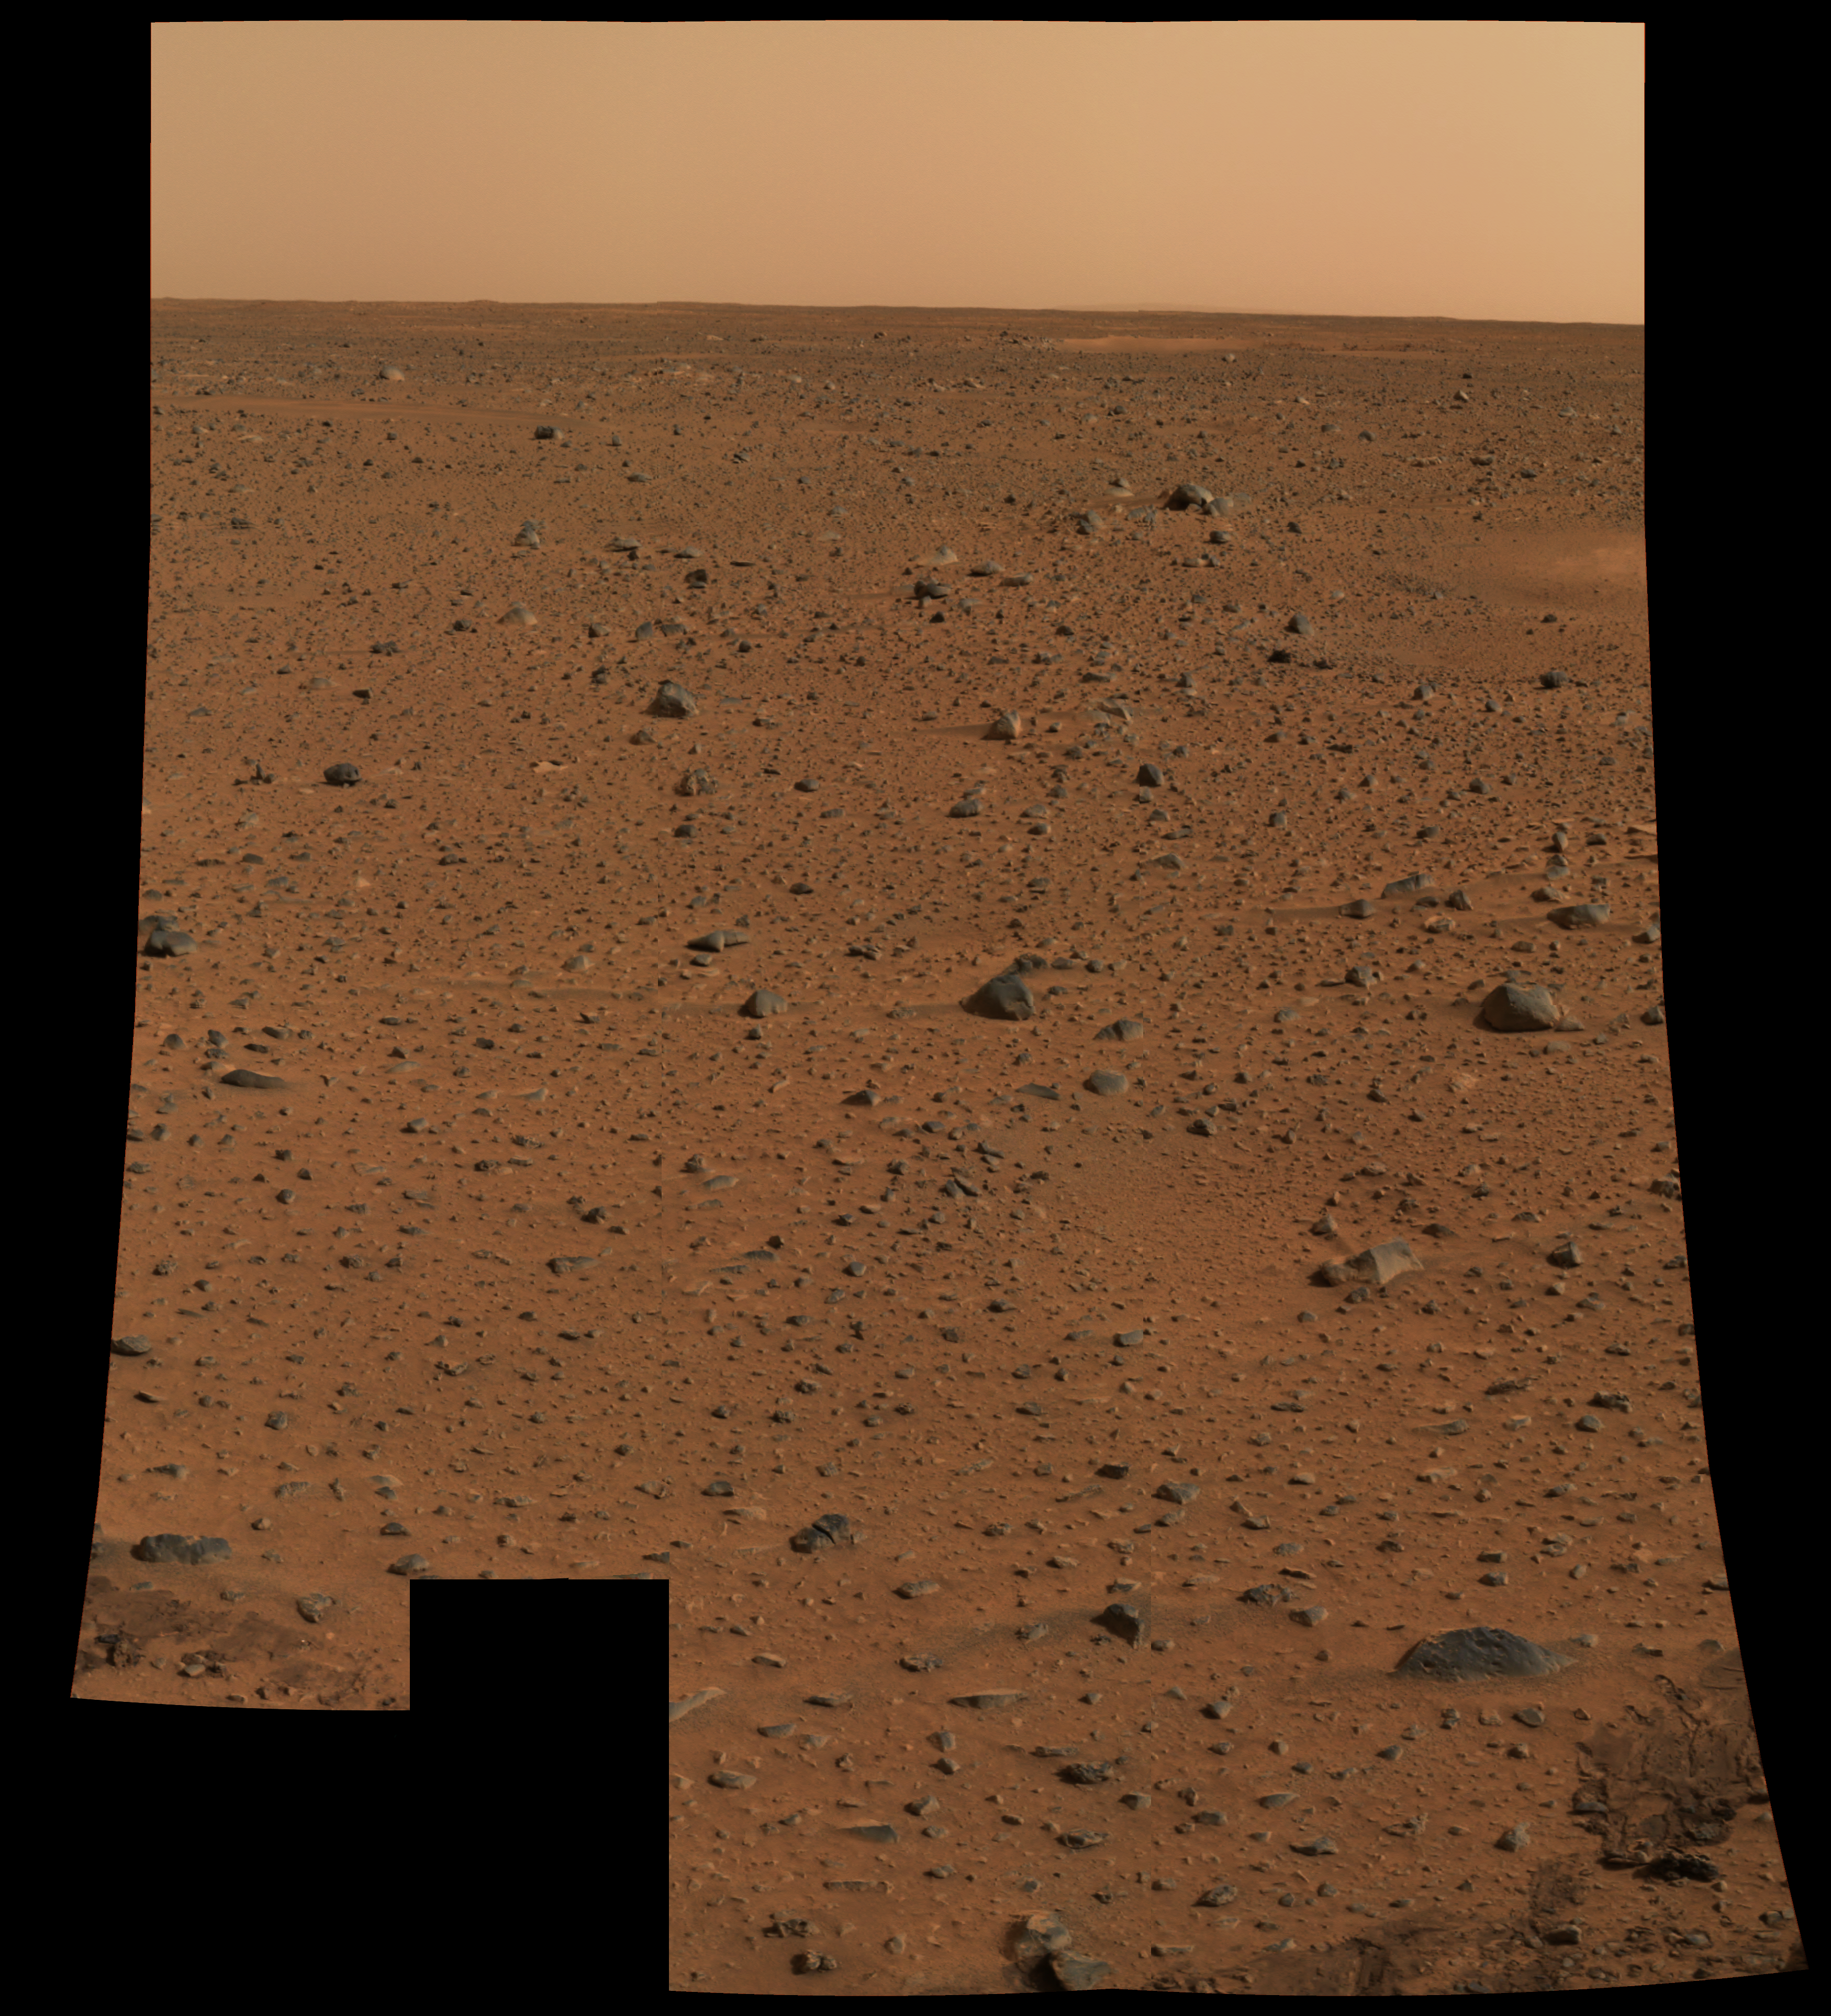

First Color Image from Spirit

This is the first color image of Mars taken by the panoramic camera on the Mars Exploration Rover Spirit. It is the highest resolution image ever taken on the surface of another planet.

Credit: NASA/JPL/Cornell